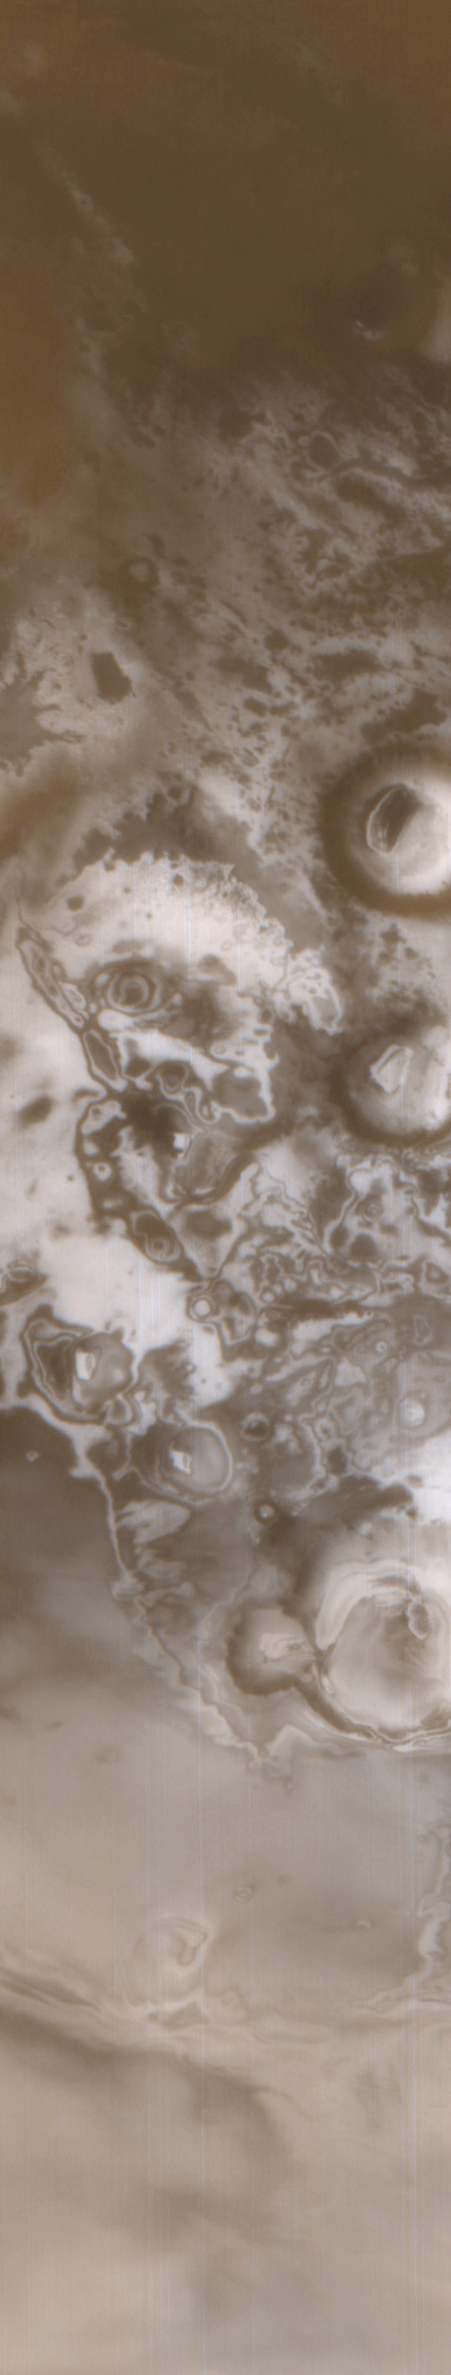

Spring Thaw in Northwestern Planum Australe

Planum Australe–the Plains of the South. Patchy frost lingers late into Martian spring in this Mars Global Surveyor (MGS) Mars Orbiter Camera (MOC) wide angle view from November 25, 1999. Spring would give way to summer in only 1 month, on December 25, 1999. The surfaces underneath the frost have different properties–some get warmer while others stay cold–thus causing frost to linger on colder surfaces and sublime away from warmer surfaces, leaving the dazzling, almost psychedelic pattern seen at the center of this image. Circular features in this view are old craters formed by meteor impact. The brightest patches within most of these circles are fields of sand dunes covered by frost. The center of this scene is near 78°S, 135°W; north is toward the upper right. Illumination is from the upper left. The image covers an area 110 km (68 mi) across by 590 km (367 mi) down. This is a color composite of MOC wide angle camera images M09-06029 (red) and M09-06030 (blue).

Credit: NASA/JPL/MSSS